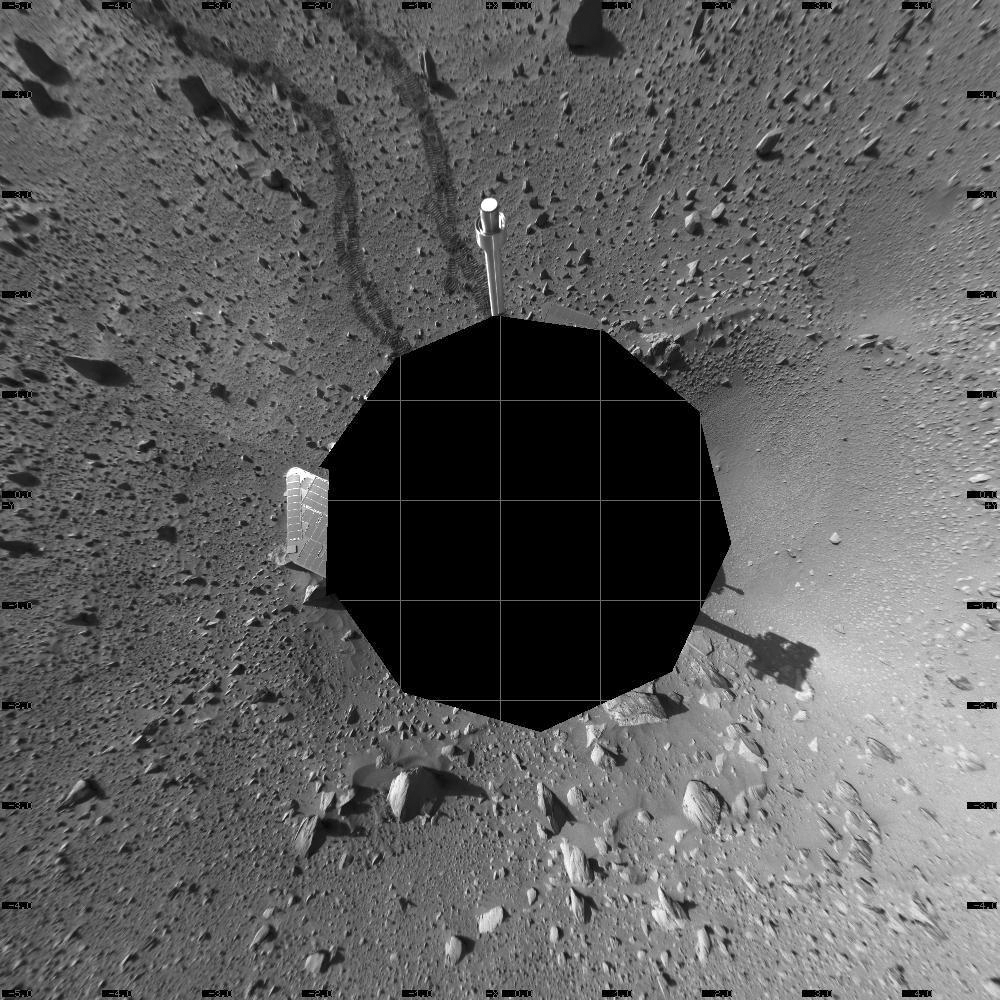

Spirit’s View on Sol 142 (Vertical)

This 360-degree view of the terrain surrounding NASA’s Mars Exploration Rover Spirit on the 142nd martian day of the rover’s mission inside Gusev Crater, on May 27, 2004, was assembled from images taken by Spirit’s navigation camera. The rover’s position is Site A55. The view is presented in a vertical projection with geometrical seam correction.

Credit: NASA/JPL